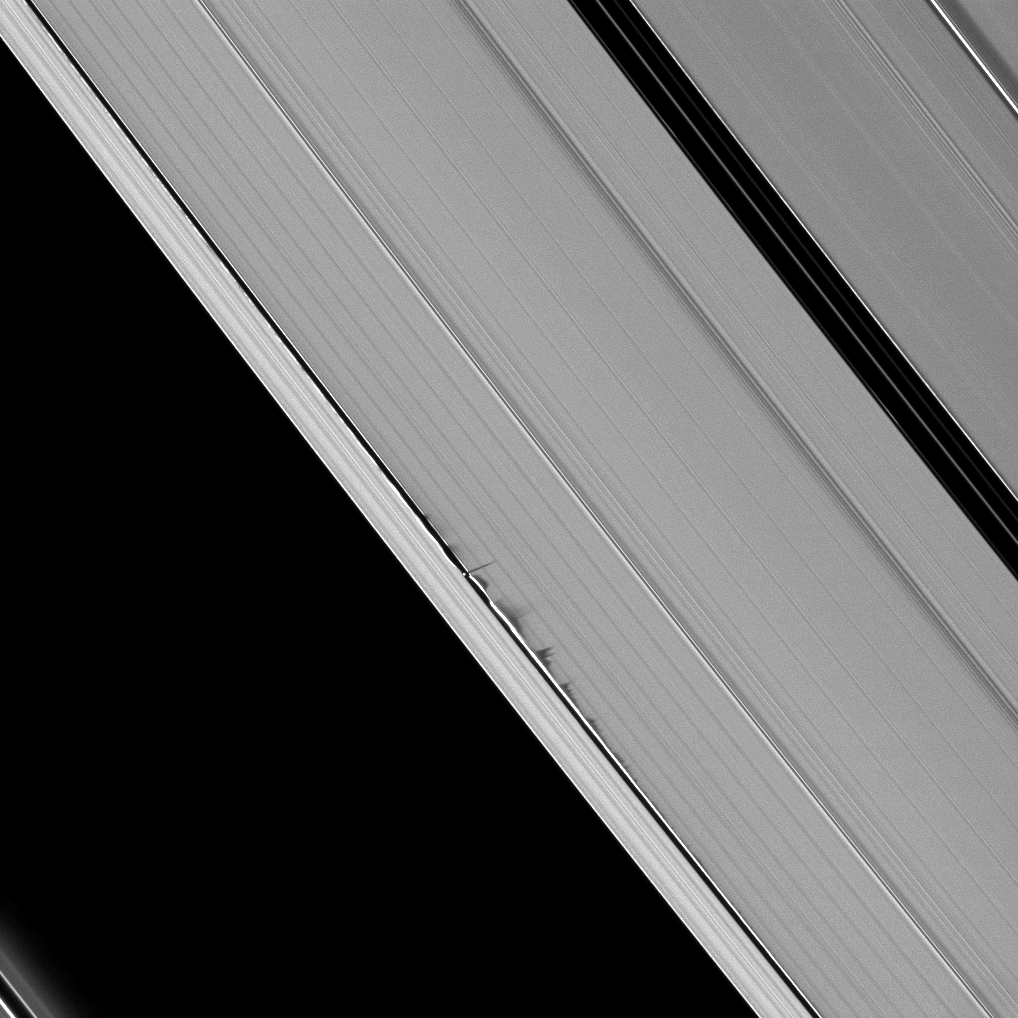

Sawtooth Shadows

Jagged looking shadows stretch away from vertical structures of ring material created by the moon Daphnis in this image taken as Saturn approaches its August 2009 equinox.

Daphnis (8 kilometers, or 5 miles across) is a bright dot casting a thin shadow just to the left of the center of the image. The moon has an inclined orbit, and its gravitational pull perturbs the orbits of the particles of the A ring forming the Keeler Gap’s edge and sculpting the edge into waves having both horizontal (radial) and out-of-plane components. See PIA11655 to learn more and to see a movie of this process.

The novel illumination geometry that accompanies equinox lowers the sun’s angle to the ringplane and causes out-of-plane structures to cast long shadows across the rings. These scenes are possible only during the few months before and after Saturn’s equinox, which occurs only once in about 15 Earth years. To learn more about this special time and to see movies of moons’ shadows moving across the rings, see PIA11651 and PIA11660.

This view looks toward the unilluminated side of the rings from about 43 degrees above the ringplane. The image was taken in visible light with the Cassini spacecraft narrow-angle camera on June 26, 2009. The view was acquired at a distance of approximately 823,000 kilometers (511,000 miles) from Daphnis and at a Sun-Daphnis-spacecraft, or phase, angle of 53 degrees. Image scale is 5 kilometers (3 miles) per pixel.

The Cassini-Huygens mission is a cooperative project of NASA, the European Space Agency and the Italian Space Agency. The Jet Propulsion Laboratory, a division of the California Institute of Technology in Pasadena, manages the mission for NASA’s Science Mission Directorate, Washington, D.C. The Cassini orbiter and its two onboard cameras were designed, developed and assembled at JPL. The imaging operations center is based at the Space Science Institute in Boulder, Colo.

Credit: NASA/JPL/Space Science Institute